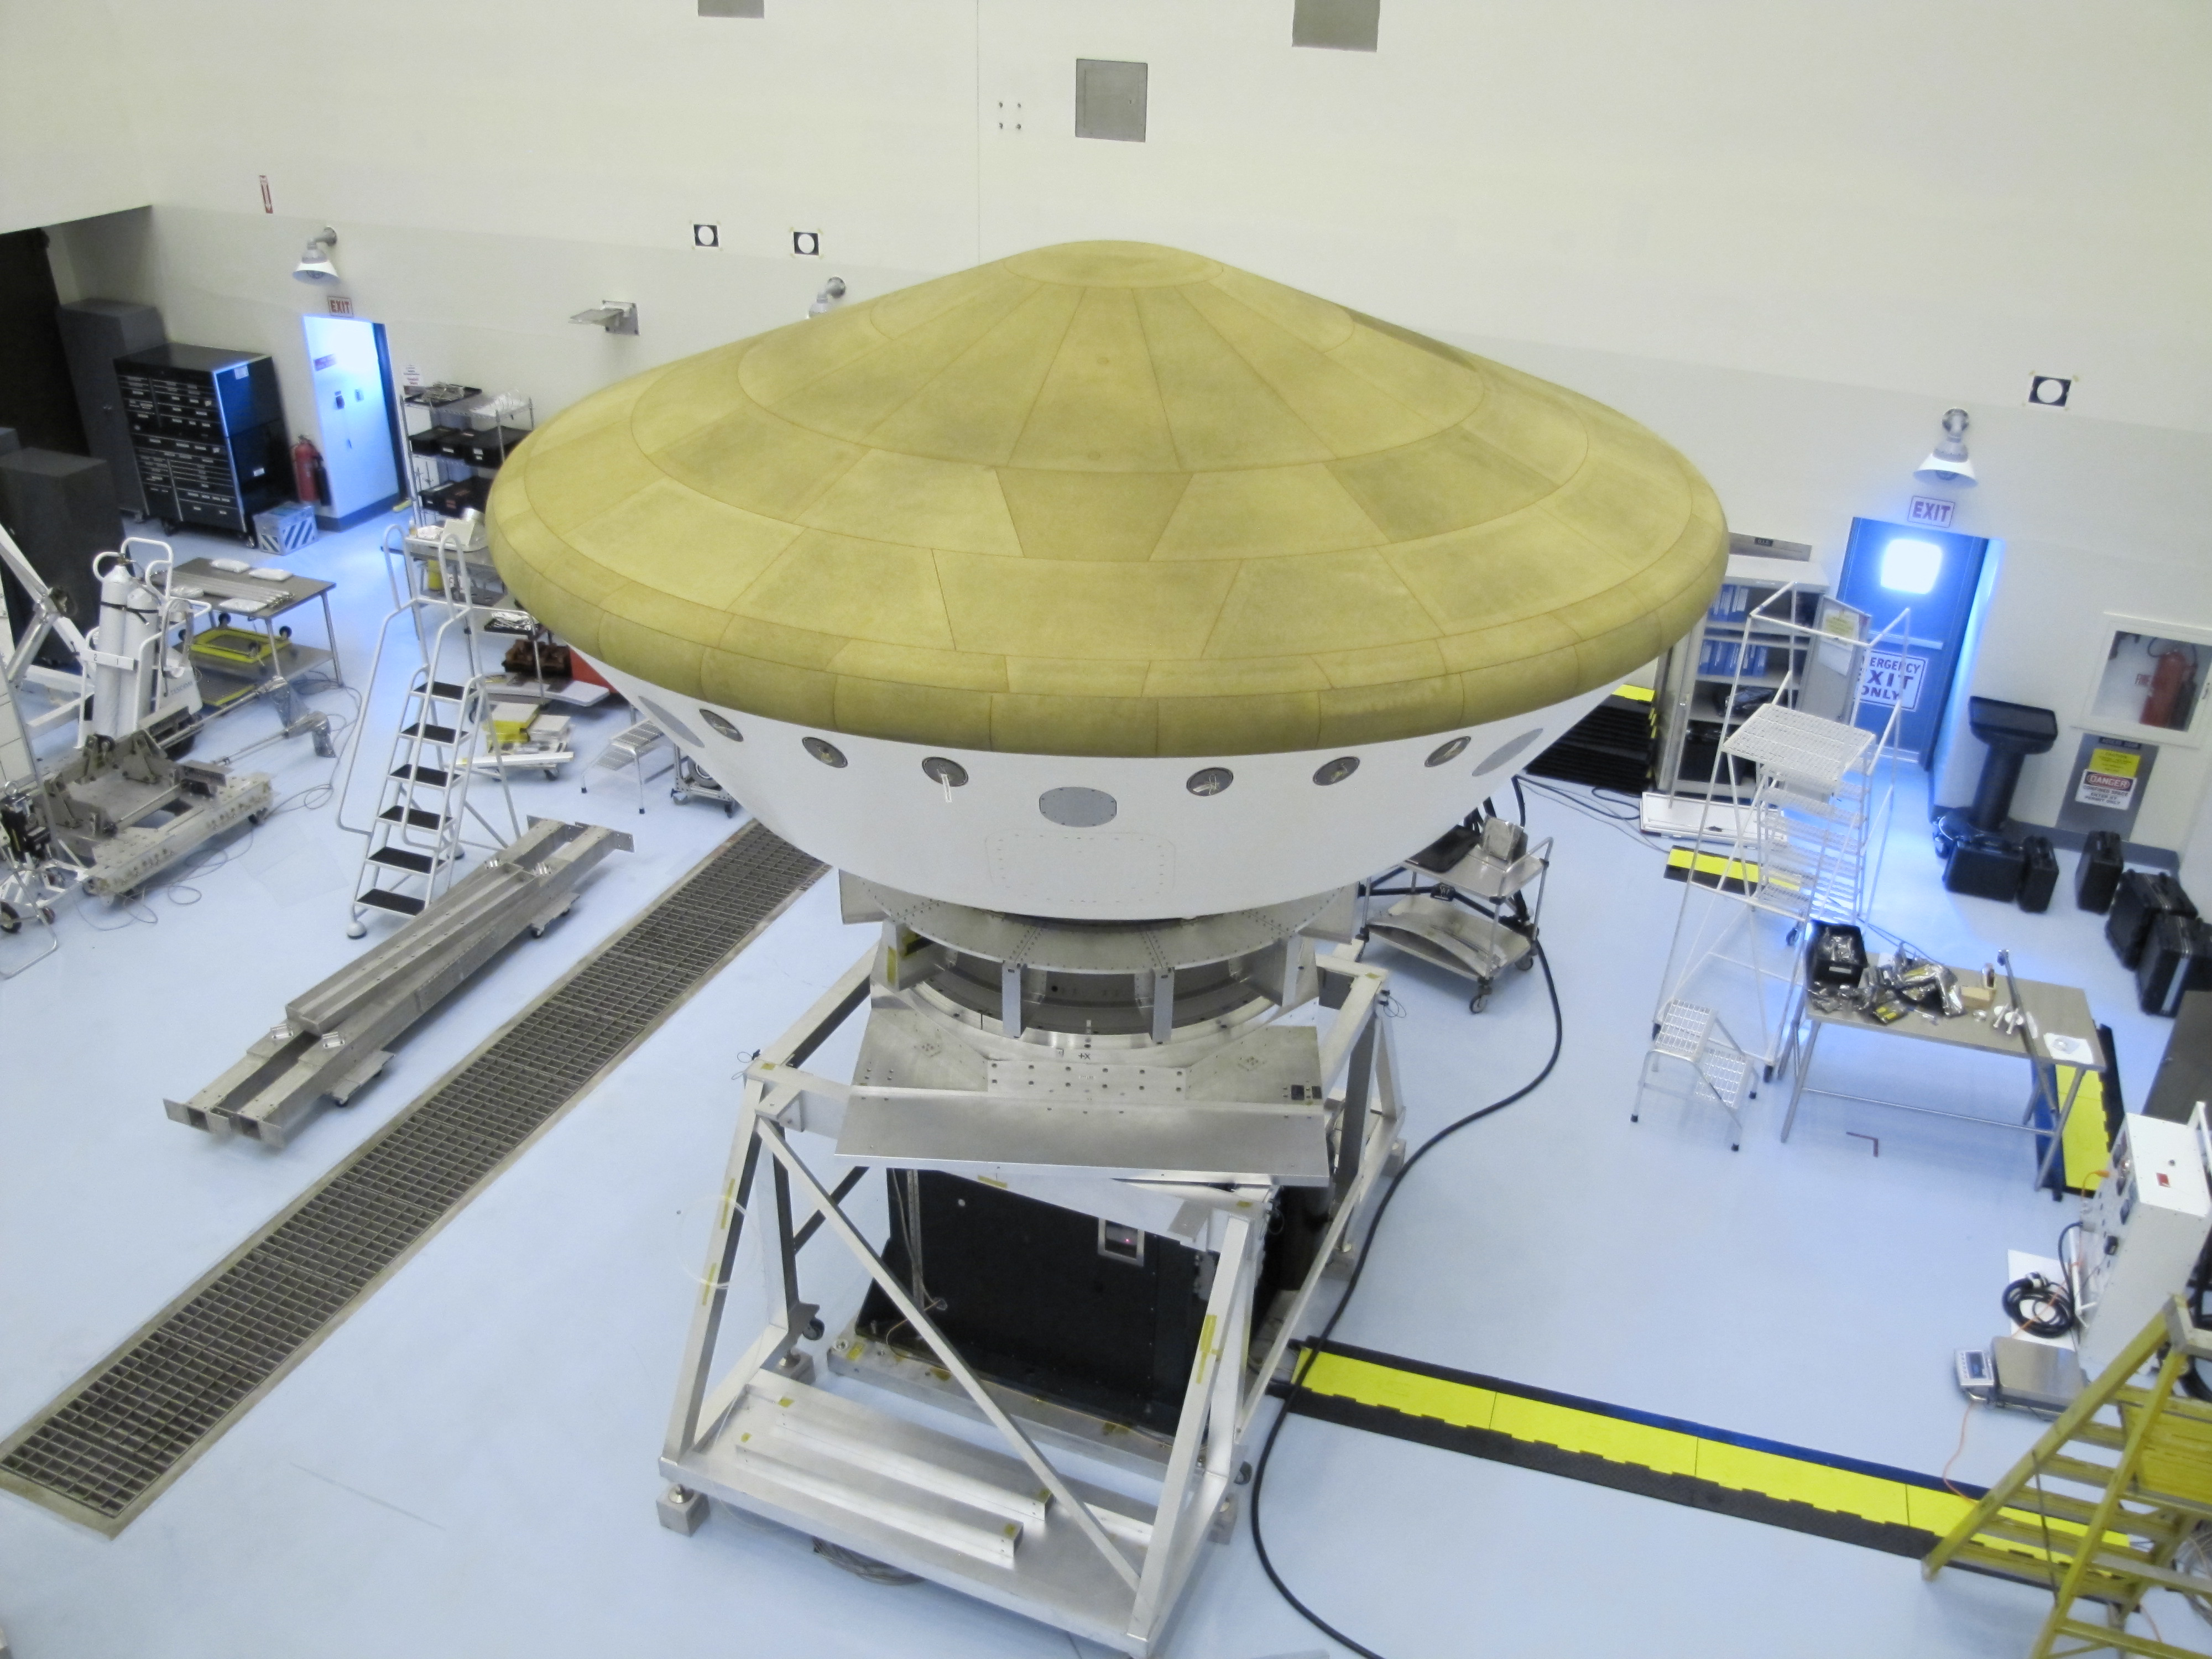

Mars Science Laboratory Aeroshell with Curiosity Inside

At the Payload Hazardous Servicing Facility at NASA’s Kennedy Space Center in Florida, the Mars Science Laboratory rover, Curiosity, and the spacecraft’s descent stage have been enclosed inside the spacecraft’s aeroshell.

This image, taken Oct. 1, 2011, shows the aeroshell with its heat shield on top.

The heat shield and the spacecraft’s back shell together form the encapsulating aeroshell that will protect the rover from the intense heat that will be generated as the flight system descends through the Martian atmosphere.

The mission is on track for launch from Cape Canaveral Air Force Station during the period from Nov. 25 to Dec. 18, 2011.

The Jet Propulsion Laboratory, a division of the California Institute of Technology in Pasadena, manages the Mars Science Laboratory mission for the NASA Science Mission Directorate, Washington. This mission will land Curiosity on Mars in August 2012. Researchers will use the tools on the rover to study whether the landing region has had environmental conditions favorable for supporting microbial life and favorable for preserving clues about whether life existed.

Credit: NASA/JPL-Caltech